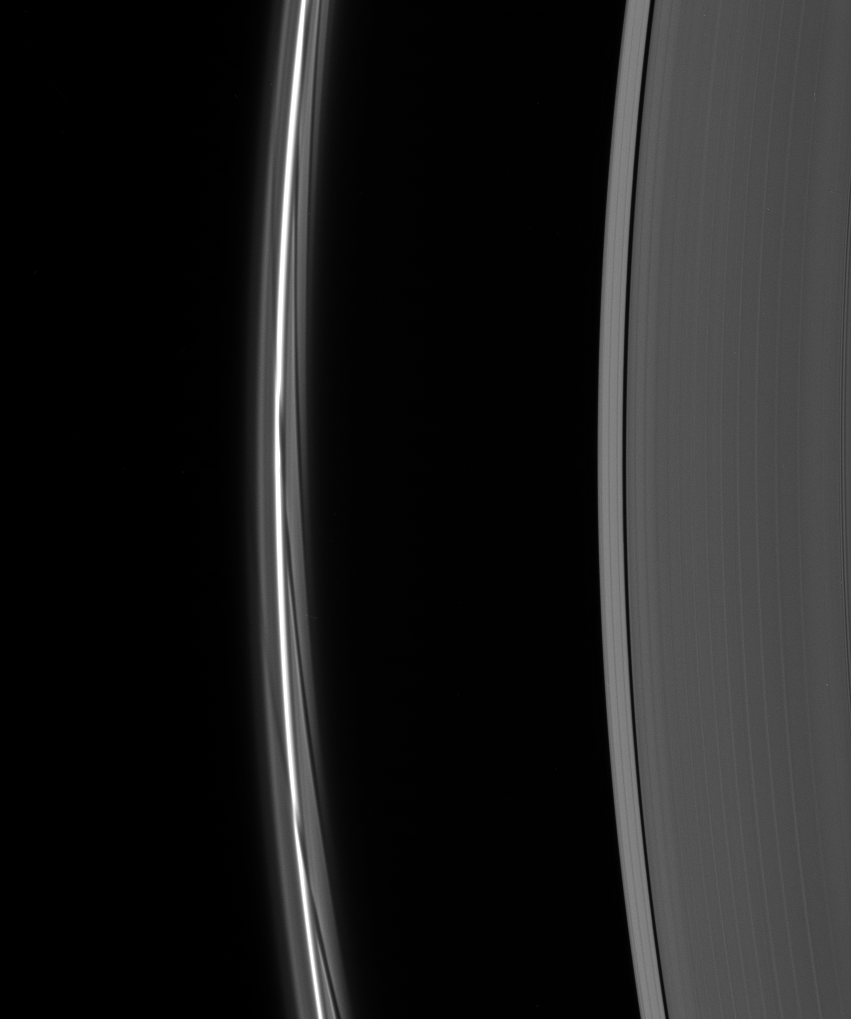

Stretching the Gores

A close-up of the F ring shows dark gores in its interior faint ringlets following the passage of Prometheus. Each gore represents a single interaction of the moon with the F ring material. The gores shear out over successive orbits, becoming the long, curving features seen here.

The dark Keeler gap (42 kilometers, or 26 miles wide) is seen at right. The F ring core is similar in scale to the gap, at about 50 kilometers (30 miles) in width.

This view looks toward the unlit side of the rings from about 31 degrees above the ringplane.

The image was taken in visible light with the Cassini spacecraft narrow-angle camera on Nov. 25, 2006 at a distance of approximately 1.7 million kilometers (1.1 million miles) from Saturn and at a Sun-Saturn-spacecraft, or phase, angle of 162 degrees. Image scale is 10 kilometers (6 miles) per pixel.

The Cassini-Huygens mission is a cooperative project of NASA, the European Space Agency and the Italian Space Agency. The Jet Propulsion Laboratory, a division of the California Institute of Technology in Pasadena, manages the mission for NASA’s Science Mission Directorate, Washington, D.C. The Cassini orbiter and its two onboard cameras were designed, developed and assembled at JPL. The imaging operations center is based at the Space Science Institute in Boulder, Colo.

Credit: NASA/JPL/Space Science Institute